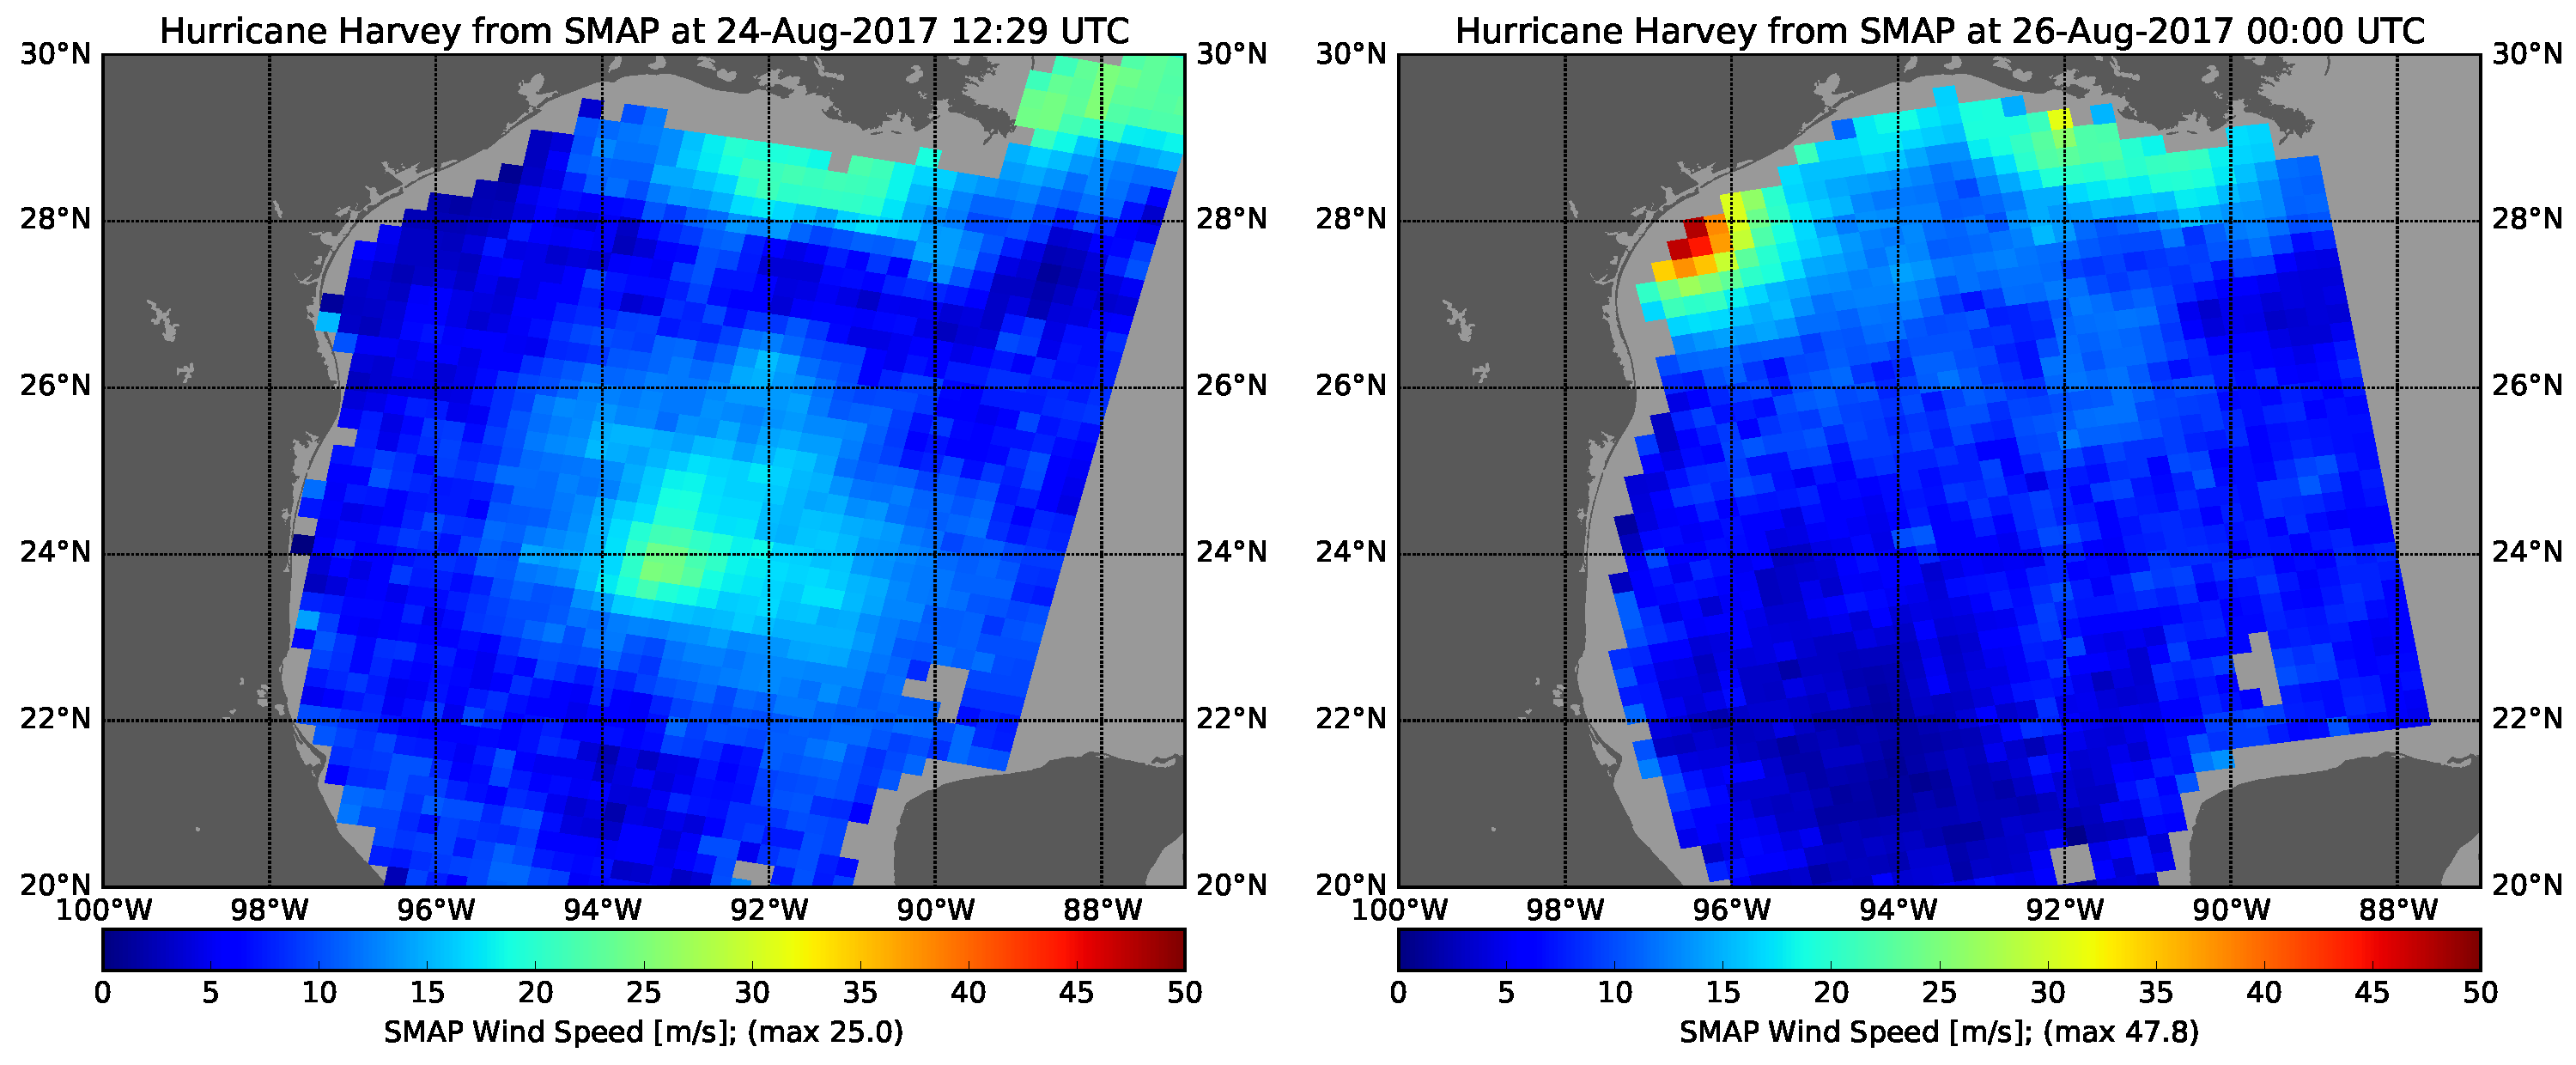

Hurricane Harvey’s Rapid Wind Intensification seen by NASA’s SMAP

The rapid intensification of Hurricane Harvey is seen in this pair of images of ocean surface wind speeds as observed by the radiometer instrument aboard NASA’s Soil Moisture Active Passive (SMAP) satellite at 7:29 a.m. CDT Aug. 24th, 2017 (left) and at 7 p.m. CDT Aug. 26th (right). Color indicates wind speed, with red being highest and blue lowest. The images show Harvey’s maximum wind speeds increased from approximately 56 miles per hour (25 meters per second) to about 107 miles per hour (47.8 meters per second) in the 36 hours just before landfall. The higher wind speeds estimated near the mouth of the Mississippi River are erroneous and are due to errors in the ancillary sea-surface-salinity data product used by SMAP to estimate extreme wind speeds.

SMAP is managed for NASA’s Science Mission Directorate in Washington by NASA’s Jet Propulsion Laboratory in Pasadena, California, with participation by NASA’s Goddard Space Flight Center in Greenbelt, Maryland. JPL is responsible for project management, system engineering, instrument management, the radar instrument, mission operations and the ground data system. Goddard is responsible for the radiometer instrument. Both centers collaborate on the science data processing and delivery of science data products to the Alaska Satellite Facility and the National Snow and Ice Data Center for public distribution and archiving. JPL is managed for NASA by Caltech.

Credit: NASA/JPL-Caltech/GSFC